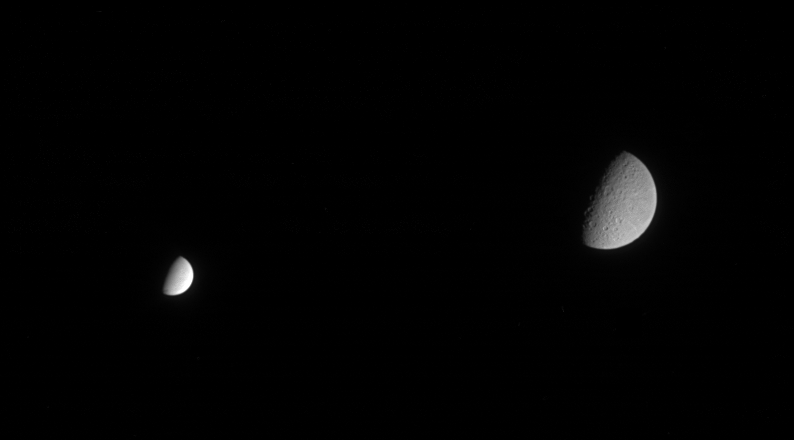

Rhea and Enceladus

Though much farther away from Cassini when the spacecraft acquired this image, Saturn’s second-largest moon Rhea still dwarfs the brightest icy moon Enceladus in this scene. Rhea is 1,528 kilometers (949 miles) across. Enceladus is 505 kilometers (314 miles) across.

The image was taken in visible light with the Cassini spacecraft narrow-angle camera on Feb. 21, 2005, at a distance of approximately 2 million kilometers (1.3 million miles) from Enceladus and 2.5 million kilometers (1.6 million miles) from Rhea. The image scale is 12 kilometers (7 miles) per pixel on Enceladus, and 15 kilometers (9 miles) per pixel on Rhea.

The Cassini-Huygens mission is a cooperative project of NASA, the European Space Agency and the Italian Space Agency. The Jet Propulsion Laboratory, a division of the California Institute of Technology in Pasadena, manages the mission for NASA’s Science Mission Directorate, Washington, D.C. The Cassini orbiter and its two onboard cameras were designed, developed and assembled at JPL. The imaging team is based at the Space Science Institute, Boulder, Colo.

Credit: NASA/JPL/Space Science Institute